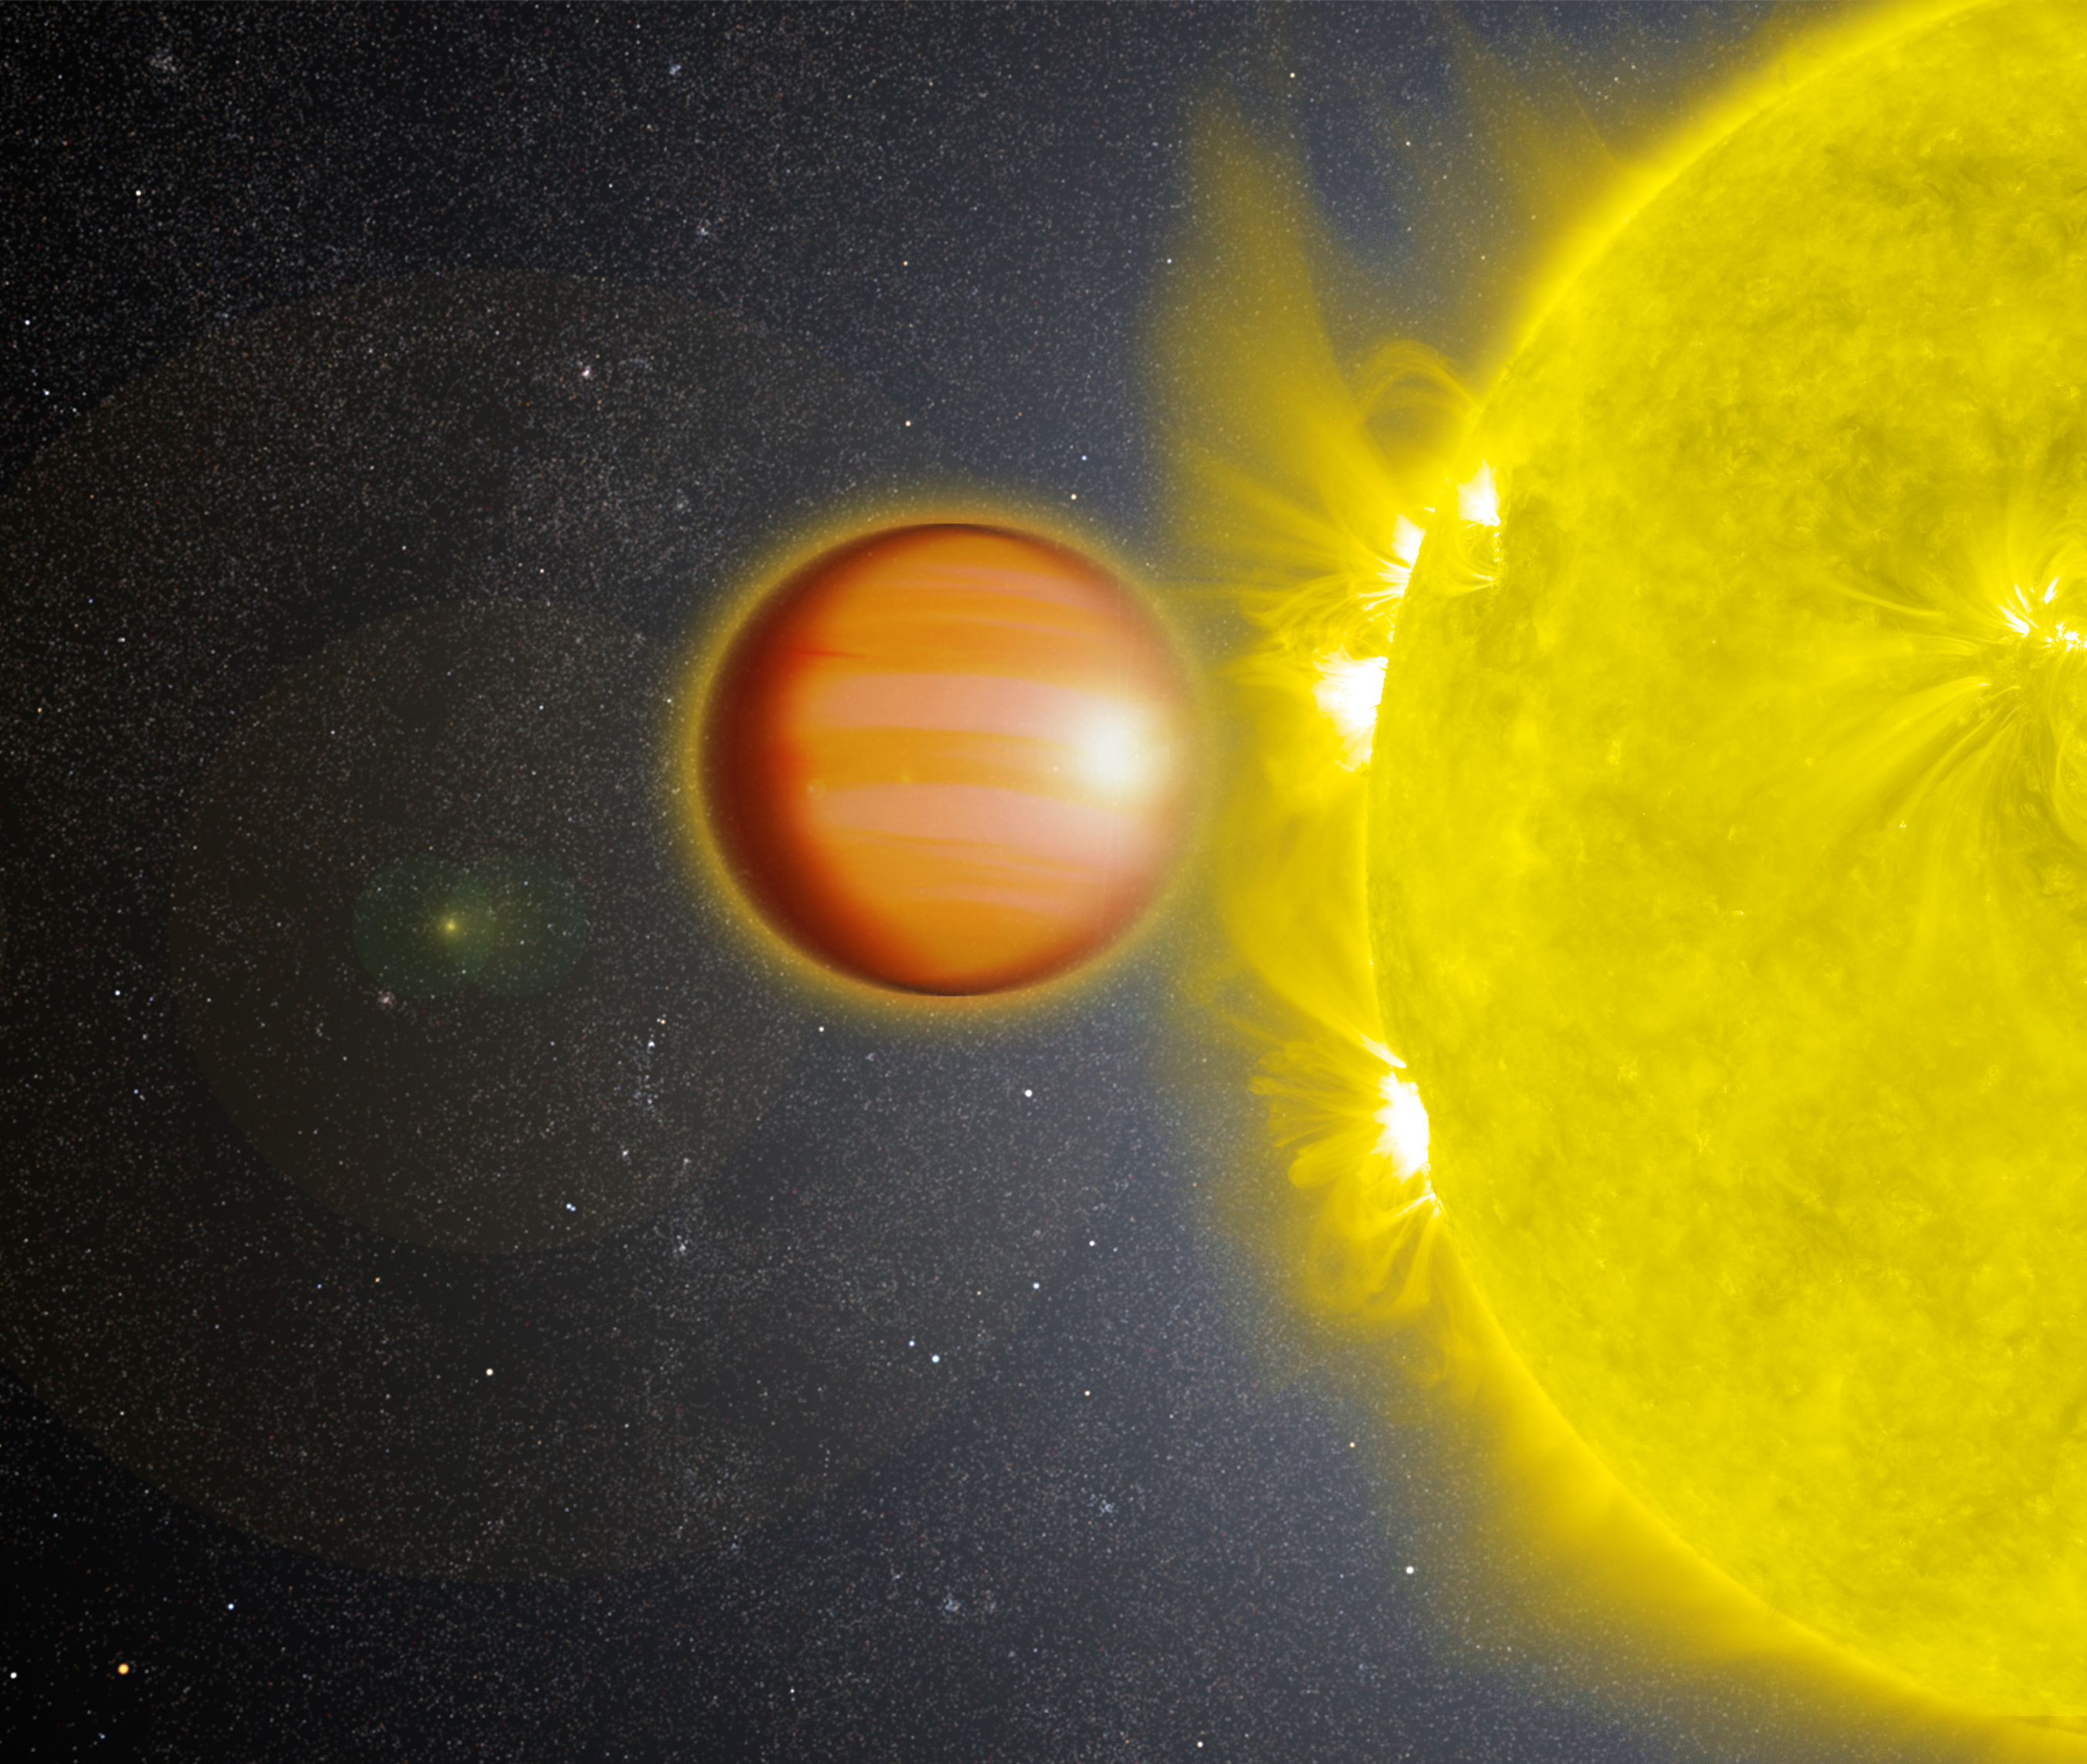

WASP-18b (Artist’s Concept)

Figure 1

WASP-18b is an exoplanet located 325 light-years from Earth. The planet’s mass is 10 times that of Jupiter, and it orbits its star once every 23 hours.

A 2017 study found that this planet has a stratosphere that’s loaded with carbon dioxide, but has no signs of water. A stratosphere is a layer of atmosphere in which temperature increases with higher altitudes. The study used NASA’s Spitzer and Hubble space telescopes.

Credit: NASA/GSFC